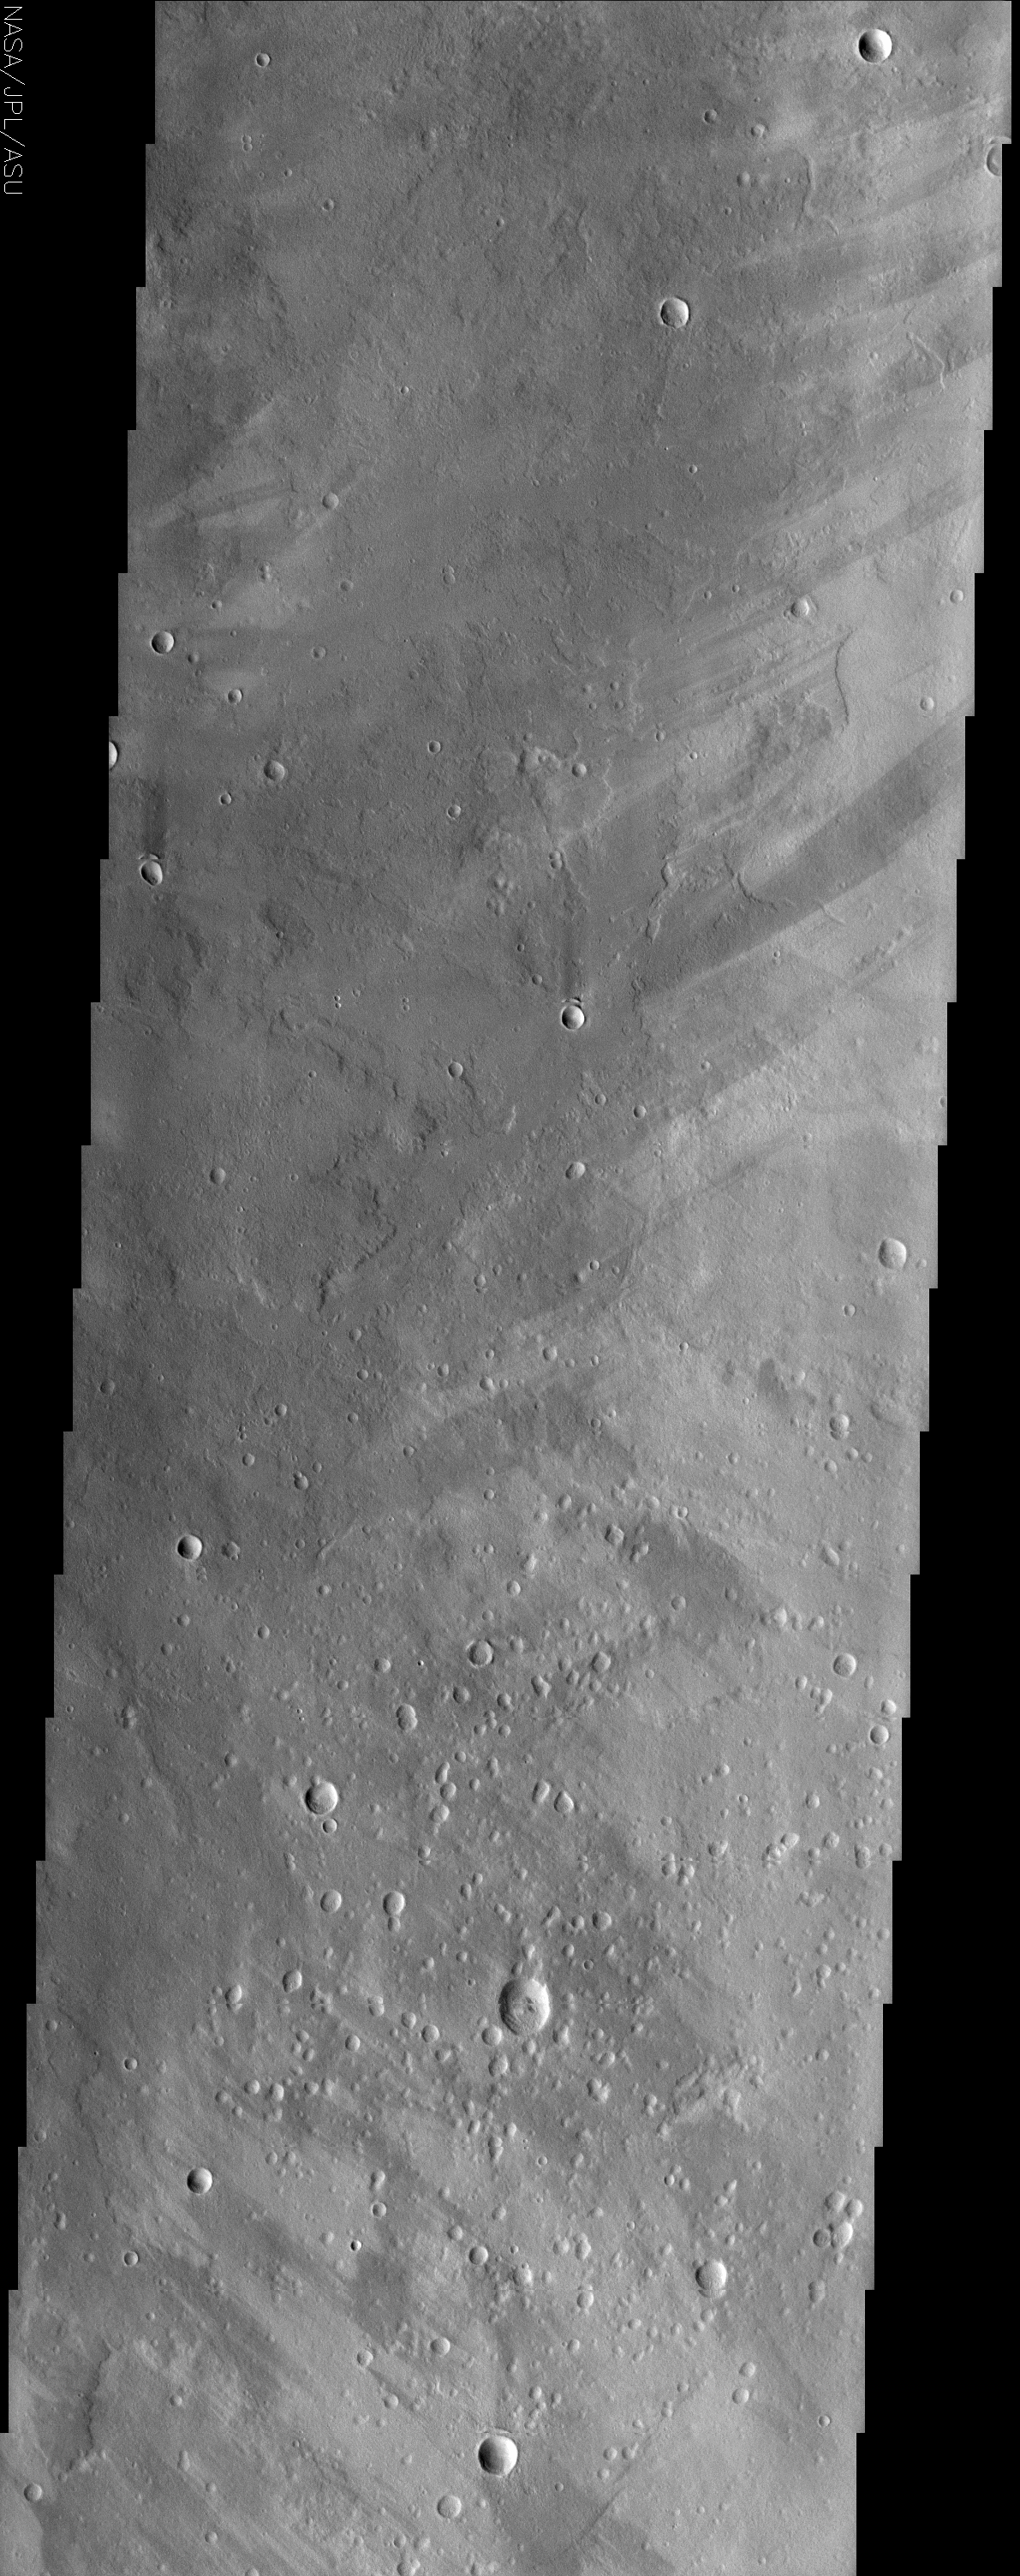

Ophir Planum

(Released 16 July 2002)
This is an image of a region of Mars called Ophir Planum, located at 8.4 S, 306.8 E. The Valles Marineris system of canyons that stretch for thousands of kilometers across Mars are located just to the south of the area covered by the image shown here. This image contains numerous overlapping lava flows, which can be seen in the layers of the wall rocks in Valles Marineris to the south. A number of remarkable wind streaks are also apparent throughout the image. These streaks commonly trail behind small topographic features such as craters and give an indication of the prevailing wind direction within the region. The northern half of this image is indicative of a northeast wind direction and the southern half indicates a predominance of a southeast wind direction. The variability of these winds may indicate that the local topography has some influence over the local winds.

Credit: NASA/JPL/Arizona State University